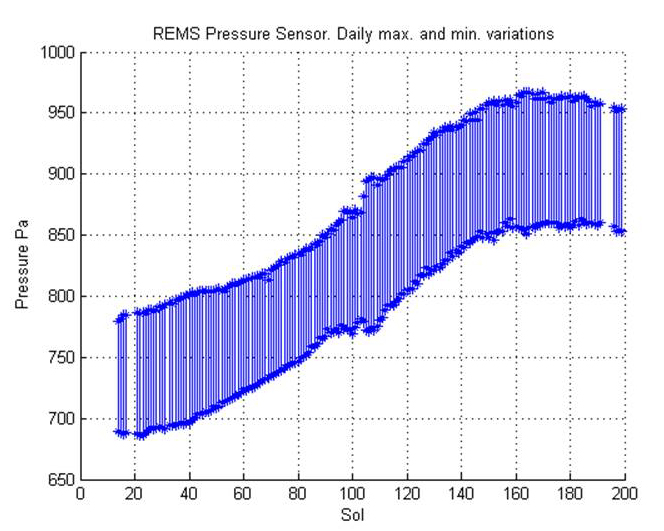

Seasonal Pressure Curve Peaks at Gale Crater

This graph shows about one-fourth of a Martian year’s pattern atmospheric pressure at the surface of Mars, as measured by the Rover Environmental Monitoring Station on NASA’s Curiosity rover. The rover landed at about the time of the annual minimum in atmospheric pressure and documented a seasonal climb to a pressure peak. The maximum and minimum pressures for each Martian day, or sol, from mid-August 2012 to late February 2013 are plotted. Pressure is designated in pascals. For comparison, 1,000 pascals is about one percent of sea-level atmospheric pressure on Earth.

The start of the curve is late winter in Mars’ southern hemisphere. The end of the curve is at the end of southern spring. The overall increase is the signature of the entire Martian atmosphere growing in mass through the southern-hemisphere spring. This happens because the south pole receives more and more sunlight, and carbon dioxide vaporizes off of the winter south polar cap. Each year the atmosphere grows and shrinks by about 30 percent due to this effect. The pressure then begins to decline as carbon dioxide freezes out of the atmosphere in the north, forming the winter north polar cap.

NASA’s Jet Propulsion Laboratory, a division of the California Institute of Technology, Pasadena, manages the Mars Science Laboratory Project for NASA’s Science Mission Directorate, Washington. JPL designed and built the rover.

Credit: NASA/JPL-Caltech/CAB(CSIC-INTA)/FMI/Ashima Research